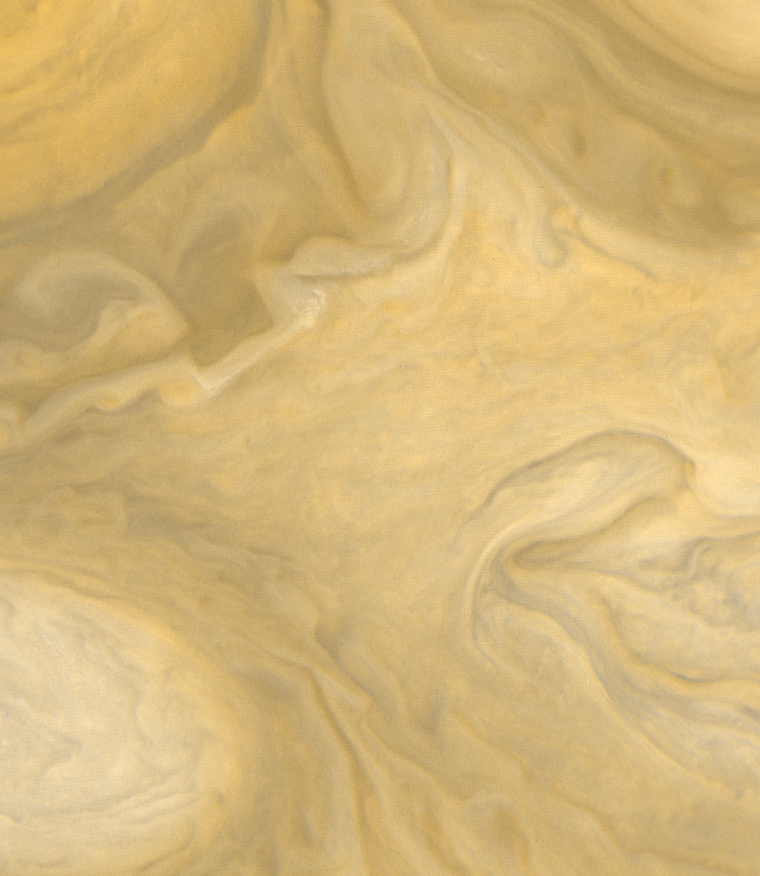

Cloud Layers Southeast of the Great Red Spot

This view of the region just to the Southeast of the Great Red Spot was taken by Voyager 1 on March 4, 1979 at a distance of 1,100,000 miles (1,800,000 km). Differences in cloud color may indicate relative heights of the cloud layers but the exact relationship between color and height has not yet been established. The smallest clouds seen in this picture are approximately 20 miles (30 km) across.

Credit: NASA/JPL